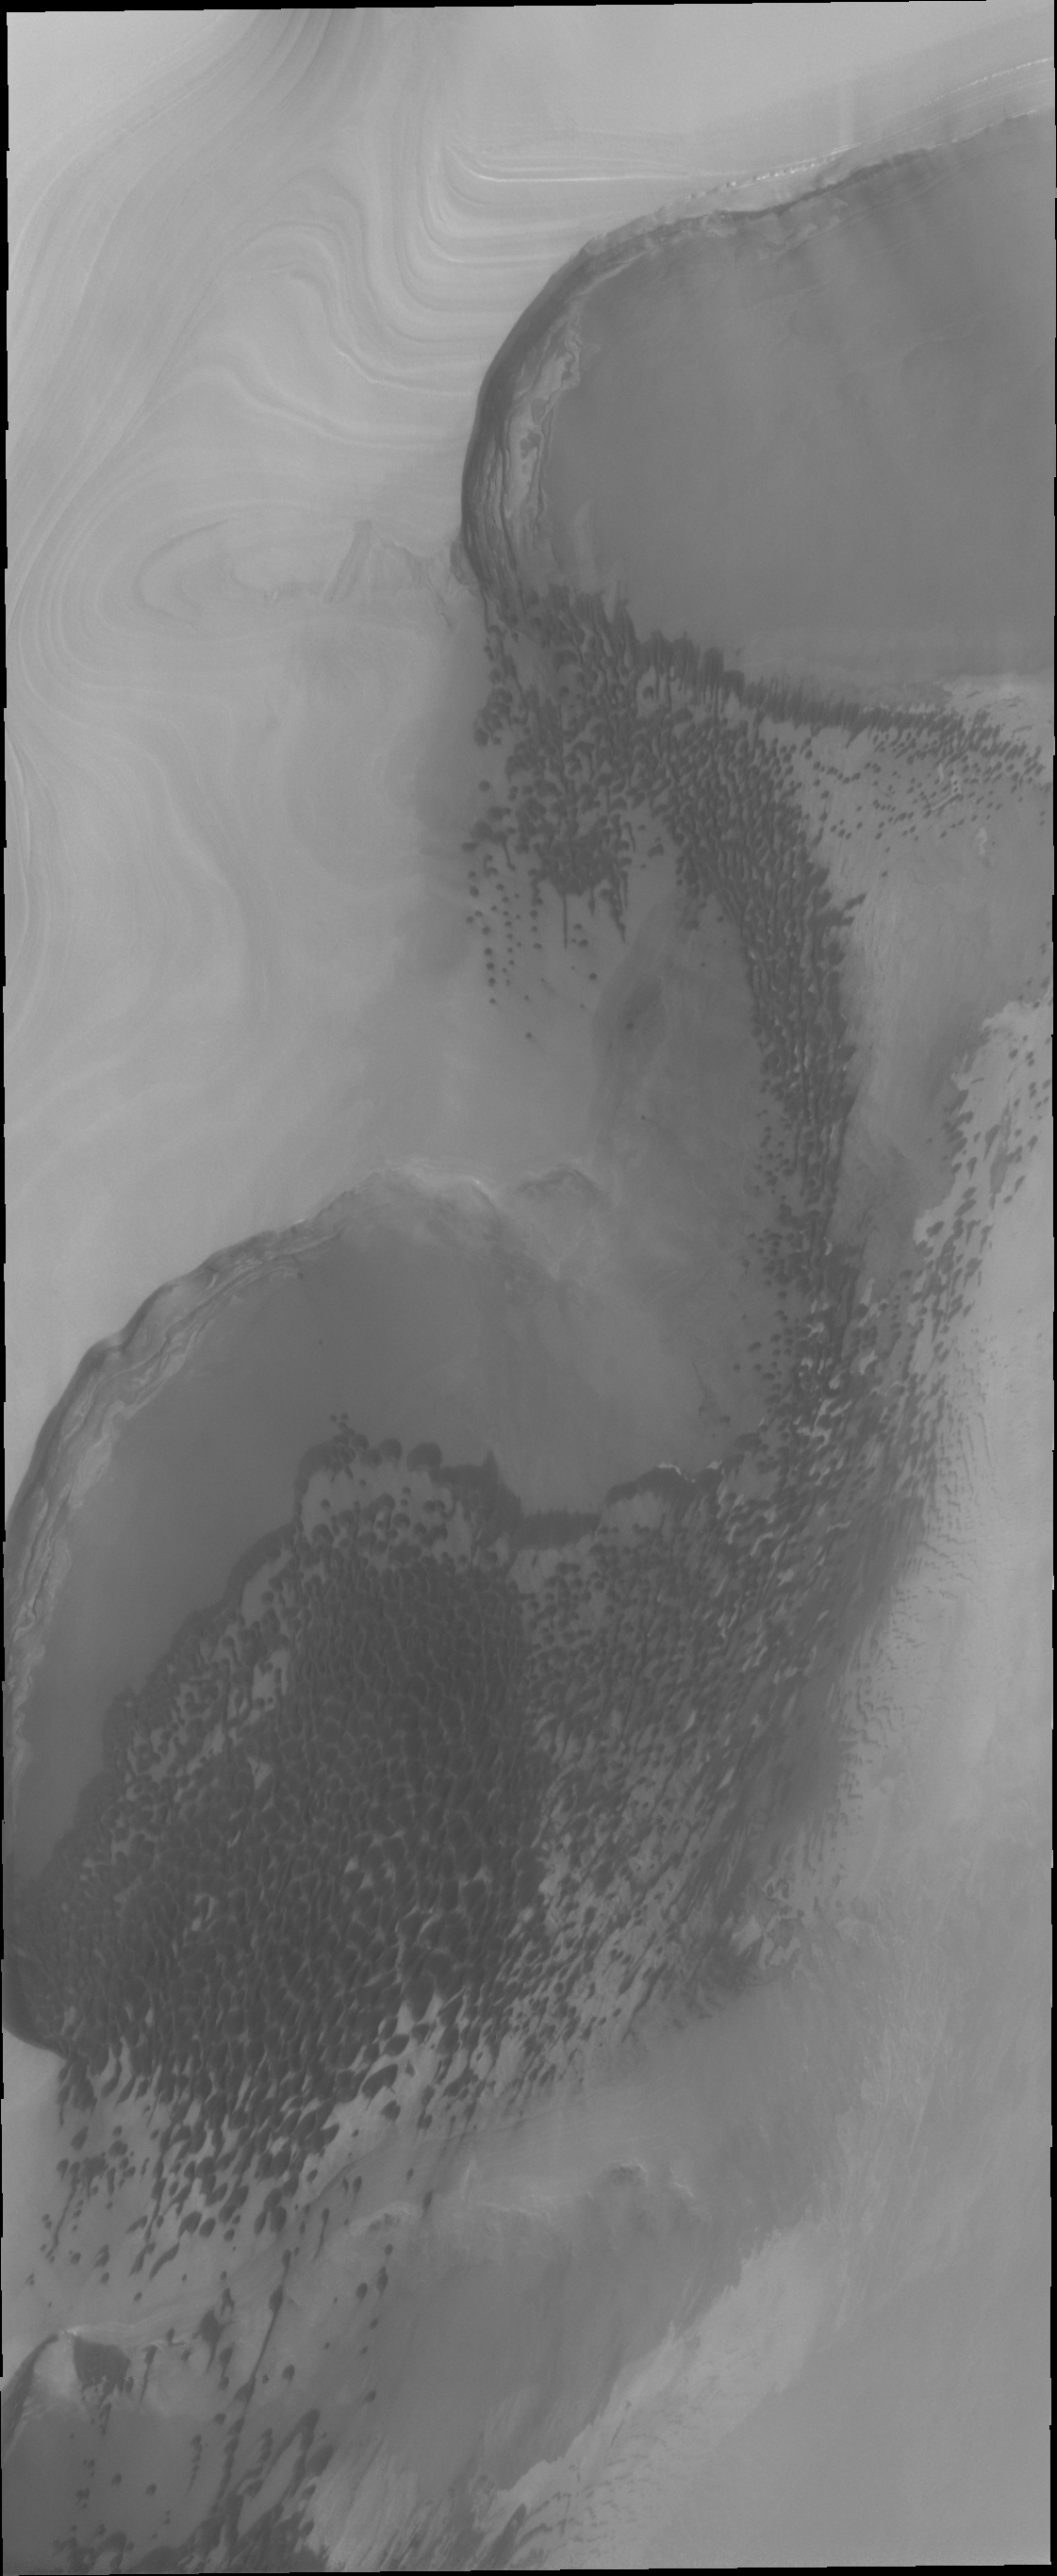

Polar Dunes

Sand dunes form large fields, called ergs, around the north polar cap of Mars. This image shows are region of dunes at the cap margin.

Credit: NASA/JPL/ASU